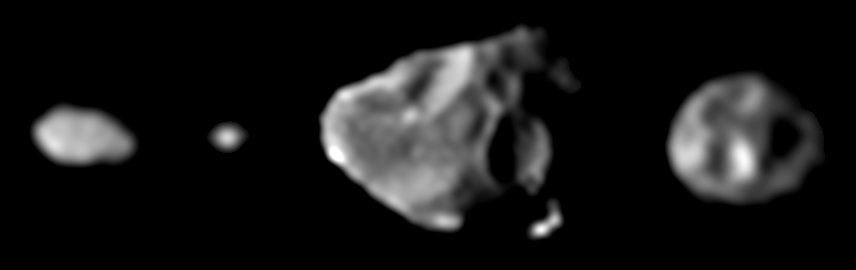

Family Portrait of the Small Inner Satellites of Jupiter

These images, taken by Galileo’s solid state imaging system between November 1996 and June 1997, provide the first ever “family portrait” of the four small, irregularly shaped moons that orbit Jupiter in the zone between the planet’s ring and the larger Galilean satellites. The moons are shown in their correct relative sizes, with north approximately up in all cases. From left to right, arranged in order of increasing distance from Jupiter, are Metis (longest dimension is approximately 60 kilometers or 37 miles across), Adrastea (20 kilometers or 12 miles across), Amalthea (247 kilometers or 154 miles across), and Thebe (116 kilometers or 72 miles across). While Amalthea, the largest of these four tiny moons, was imaged by NASA’s two Voyager spacecraft in 1979 with a resolution comparable to what is shown here, the new Galileo observations represent the first time that Metis, Adrastea, and Thebe have been seen as more than points of light.

The Jet Propulsion Laboratory, Pasadena, CA manages the Galileo mission for NASA’s Office of Space Science, Washington, DC. JPL is an operating division of California Institute of Technology (Caltech).

This image and other images and data received from Galileo are posted on the World Wide Web, on the Galileo mission home page at URL http://www.jpl.nasa.gov/ galileo.

Credit: NASA/JPL/Cornell University